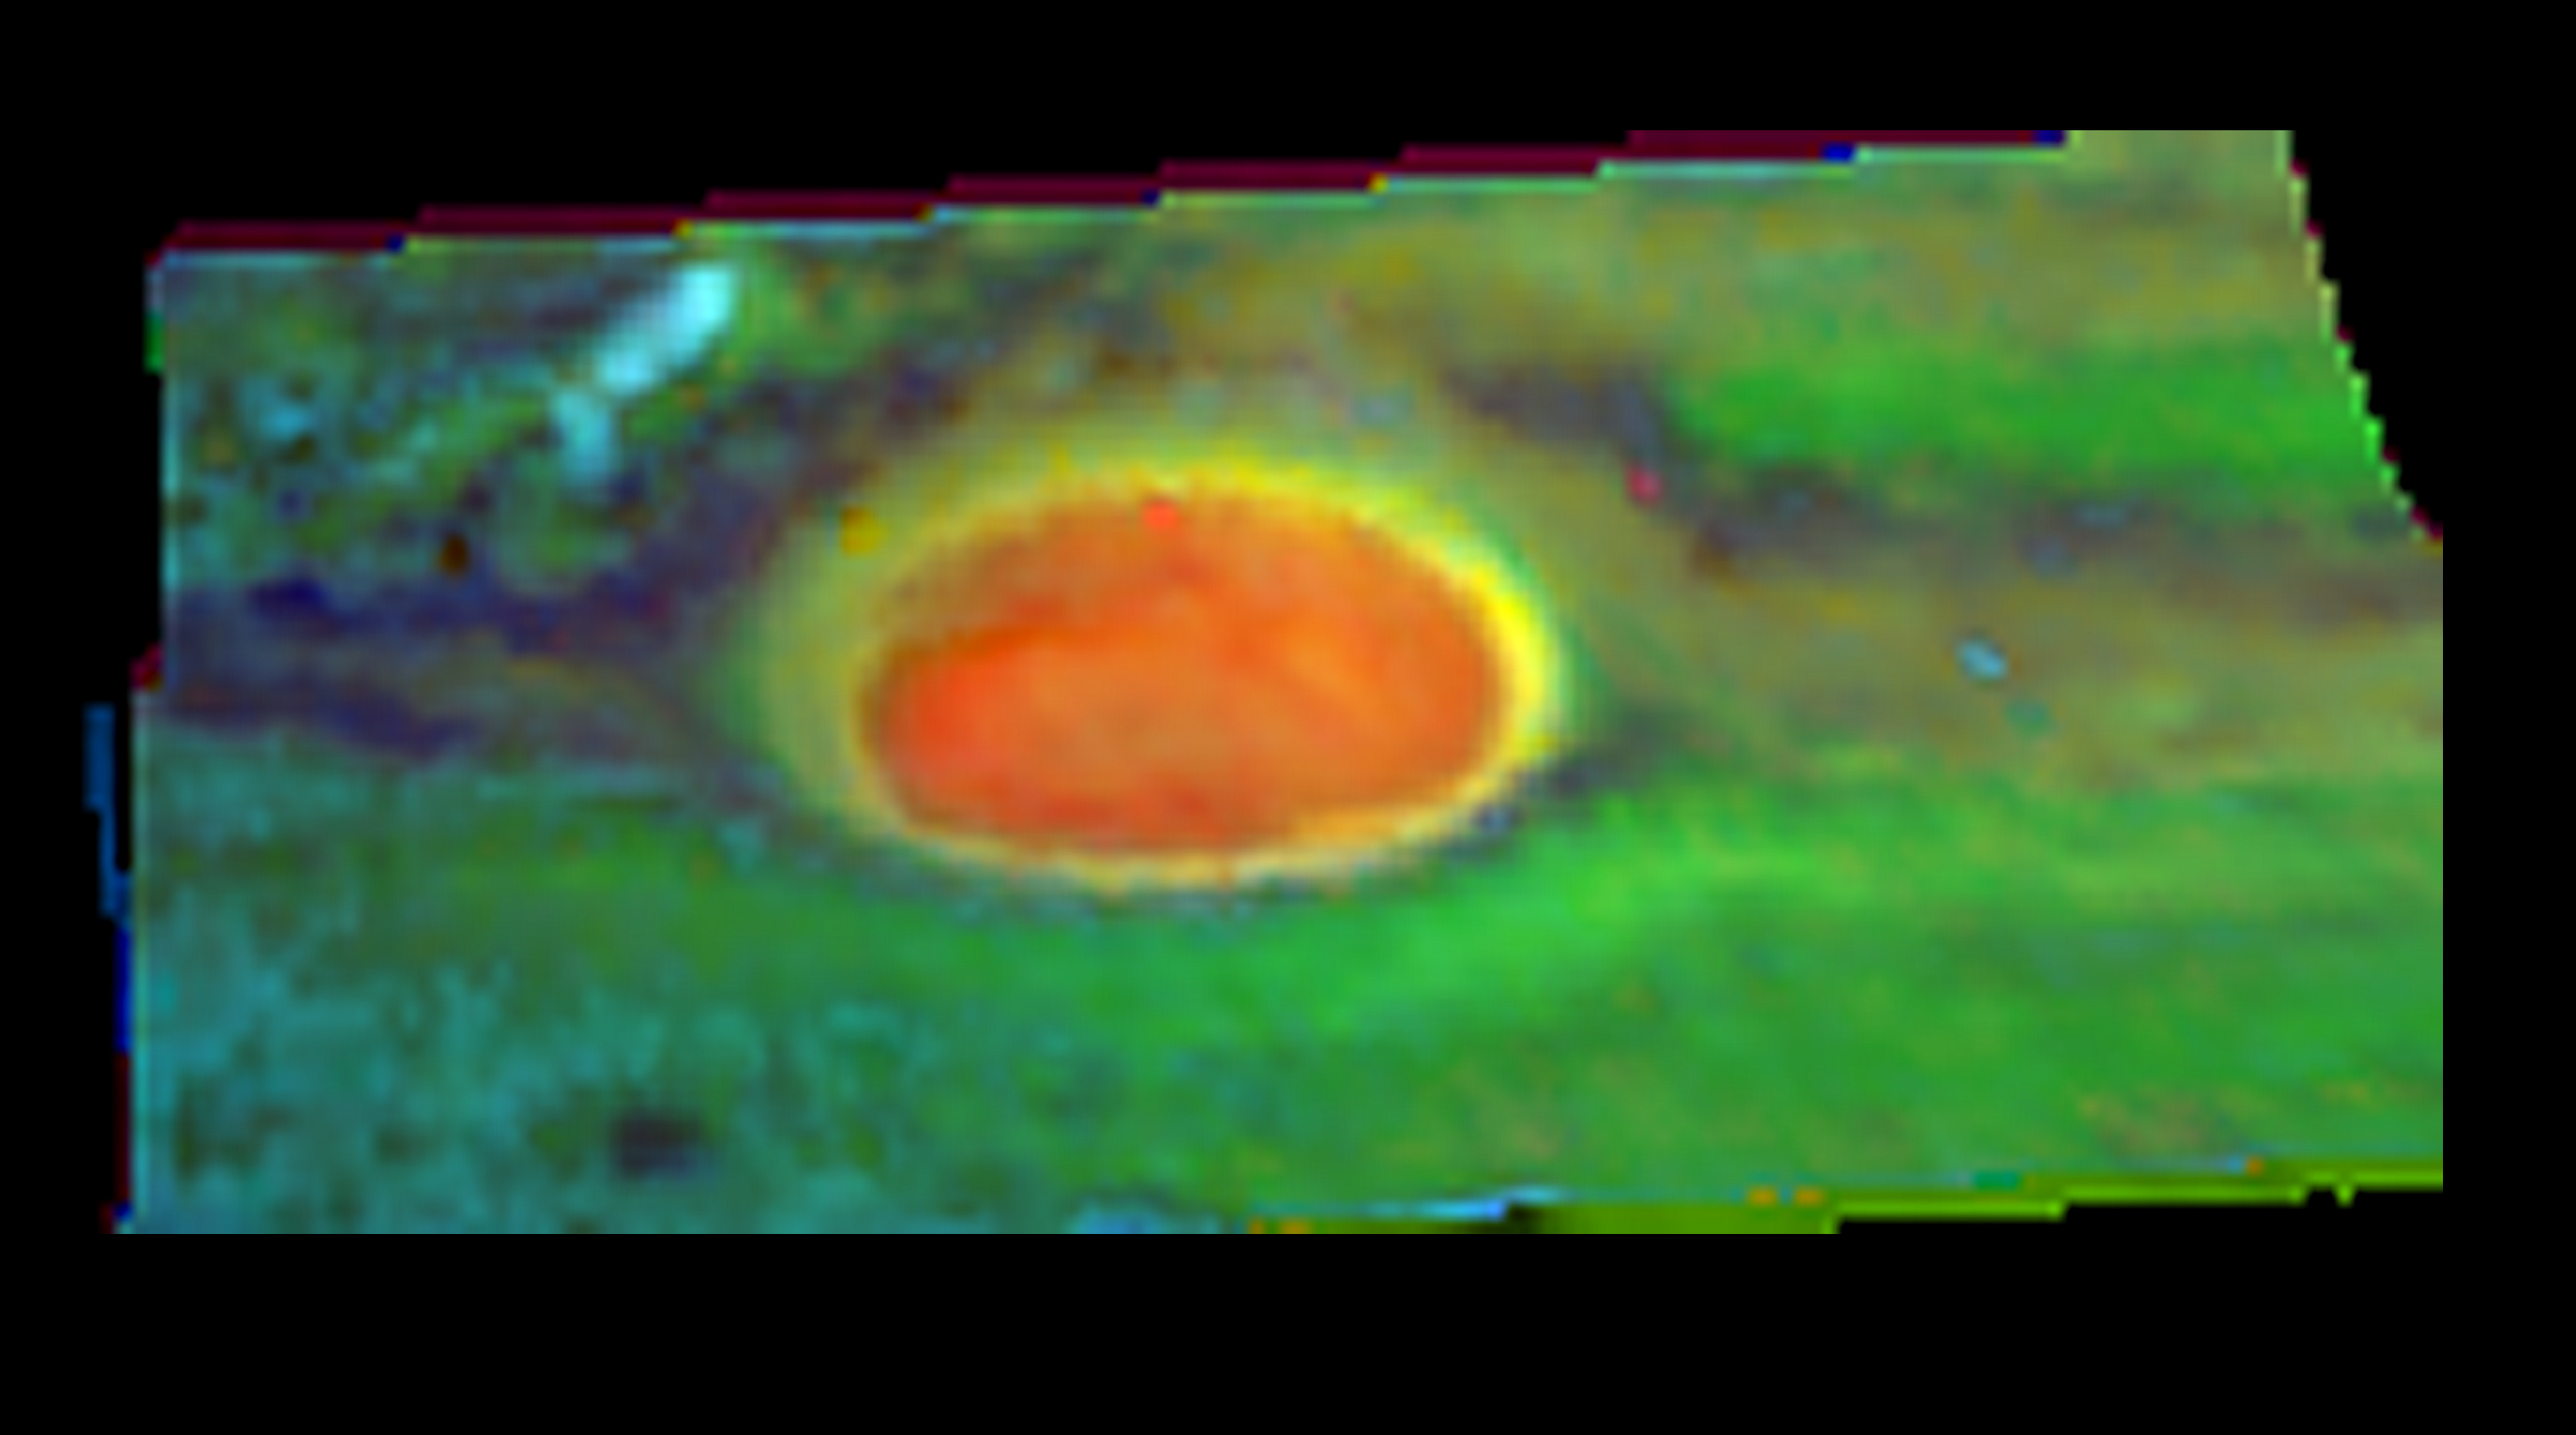

Ammonia Ice near Jupiter’s Great Red Spot

The first discrete ammonia ice cloud positively identified on Jupiter is shown in this image taken by NASA’s Galileo spacecraft. Ammonia ice (light blue) is shown in clouds to the northwest (upper left) of the Great Red Spot (large red spot in middle of figure). This unusual cloud, inside the turbulent wake region near the Great Red Spot, is produced by powerful updrafts of ammonia-laden air from deep within Jupiter’s atmosphere. These updrafts are generated by the turbulence induced in Jupiter’s massive westward-moving air currents by the nearby Great Red Spot.

This false-color image was composed from several near-infrared color images obtained by the Galileo’s near-infrared mapping spectrometer on June 26, 1996. Reddish-orange areas show high-level clouds, yellow areas depict mid-level clouds, and green areas depict lower-level clouds. Darker areas are cloud-free regions. Light blue depicts regions of middle-to-high-altitude-level ammonia ice clouds. The Great Red Spot, which has existed for at least 300 years, is the oldest and largest weather system in our solar system. It measures over 20,000 kilometers wide (over 12,400 miles), which is about twice as wide as Earth.

The Jet Propulsion Laboratory, Pasadena, Calif., manages the mission for NASA’s Office of Space Science, Washington, D.C. JPL is a division of the California Institute of Technology in Pasadena.

Credit: NASA/JPL